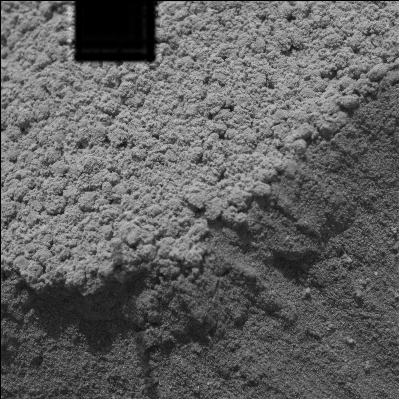

A Double Take at ‘Serpent’ Drift

NASA’s Mars Exploration Rover Spirit took this microscopic imager picture of the drift dubbed “Serpent” on Spirit’s 73rd martian day on Mars after successfully digging into the side of the drift. The image, which has a black box at the top caused by missing data, captures a transition part of the drift where lighter, undisturbed material meets disturbed, darker material. The microscopic view of the undisturbed material reveals sphere-like grains with diameters between one and two millimeters (.04 and .08 inches), which are similar to the grains Spirit observed in other drift areas near Spirit’s landing site, Gusev Crater. These larger grains form a single layer or crust on the surface of the drift and are covered in a fine layer of martian dust.

Most interesting to scientists are the fine grains making up the interior of Serpent drift. The grains of sand found within drifts or dunes on Earth are usually about 200 micrometers (.008 inches) in diameter–much like sand on a beach. On Earth, dunes are formed when sand particles of this size are bounced across a surface by wind and collect together as drifts. Smaller particles, like the ones making up Serpent drift, would not necessarily collect into a dune on Earth, but would more likely be distributed across the surface like dust. The fine grains making up the interior of Serpent drift are no larger than 50 or 60 micrometers (.002 inches) and can be compared to silt on Earth.

How did this very fine material managed to accumulate into a drift? Earth-based tests that simulate the wind speed and atmospheric density of Mars have found it difficult to reproduce dunes with grain particles as small as those found in the Serpent drift. However, Earth-based tests cannot duplicate the gravity of Mars, which is one-third that of the gravity on Earth. This environmental factor is a likely contributor to the diminutive material making up Serpent drift.

Credit: NASA/JPL/Cornell/USGS